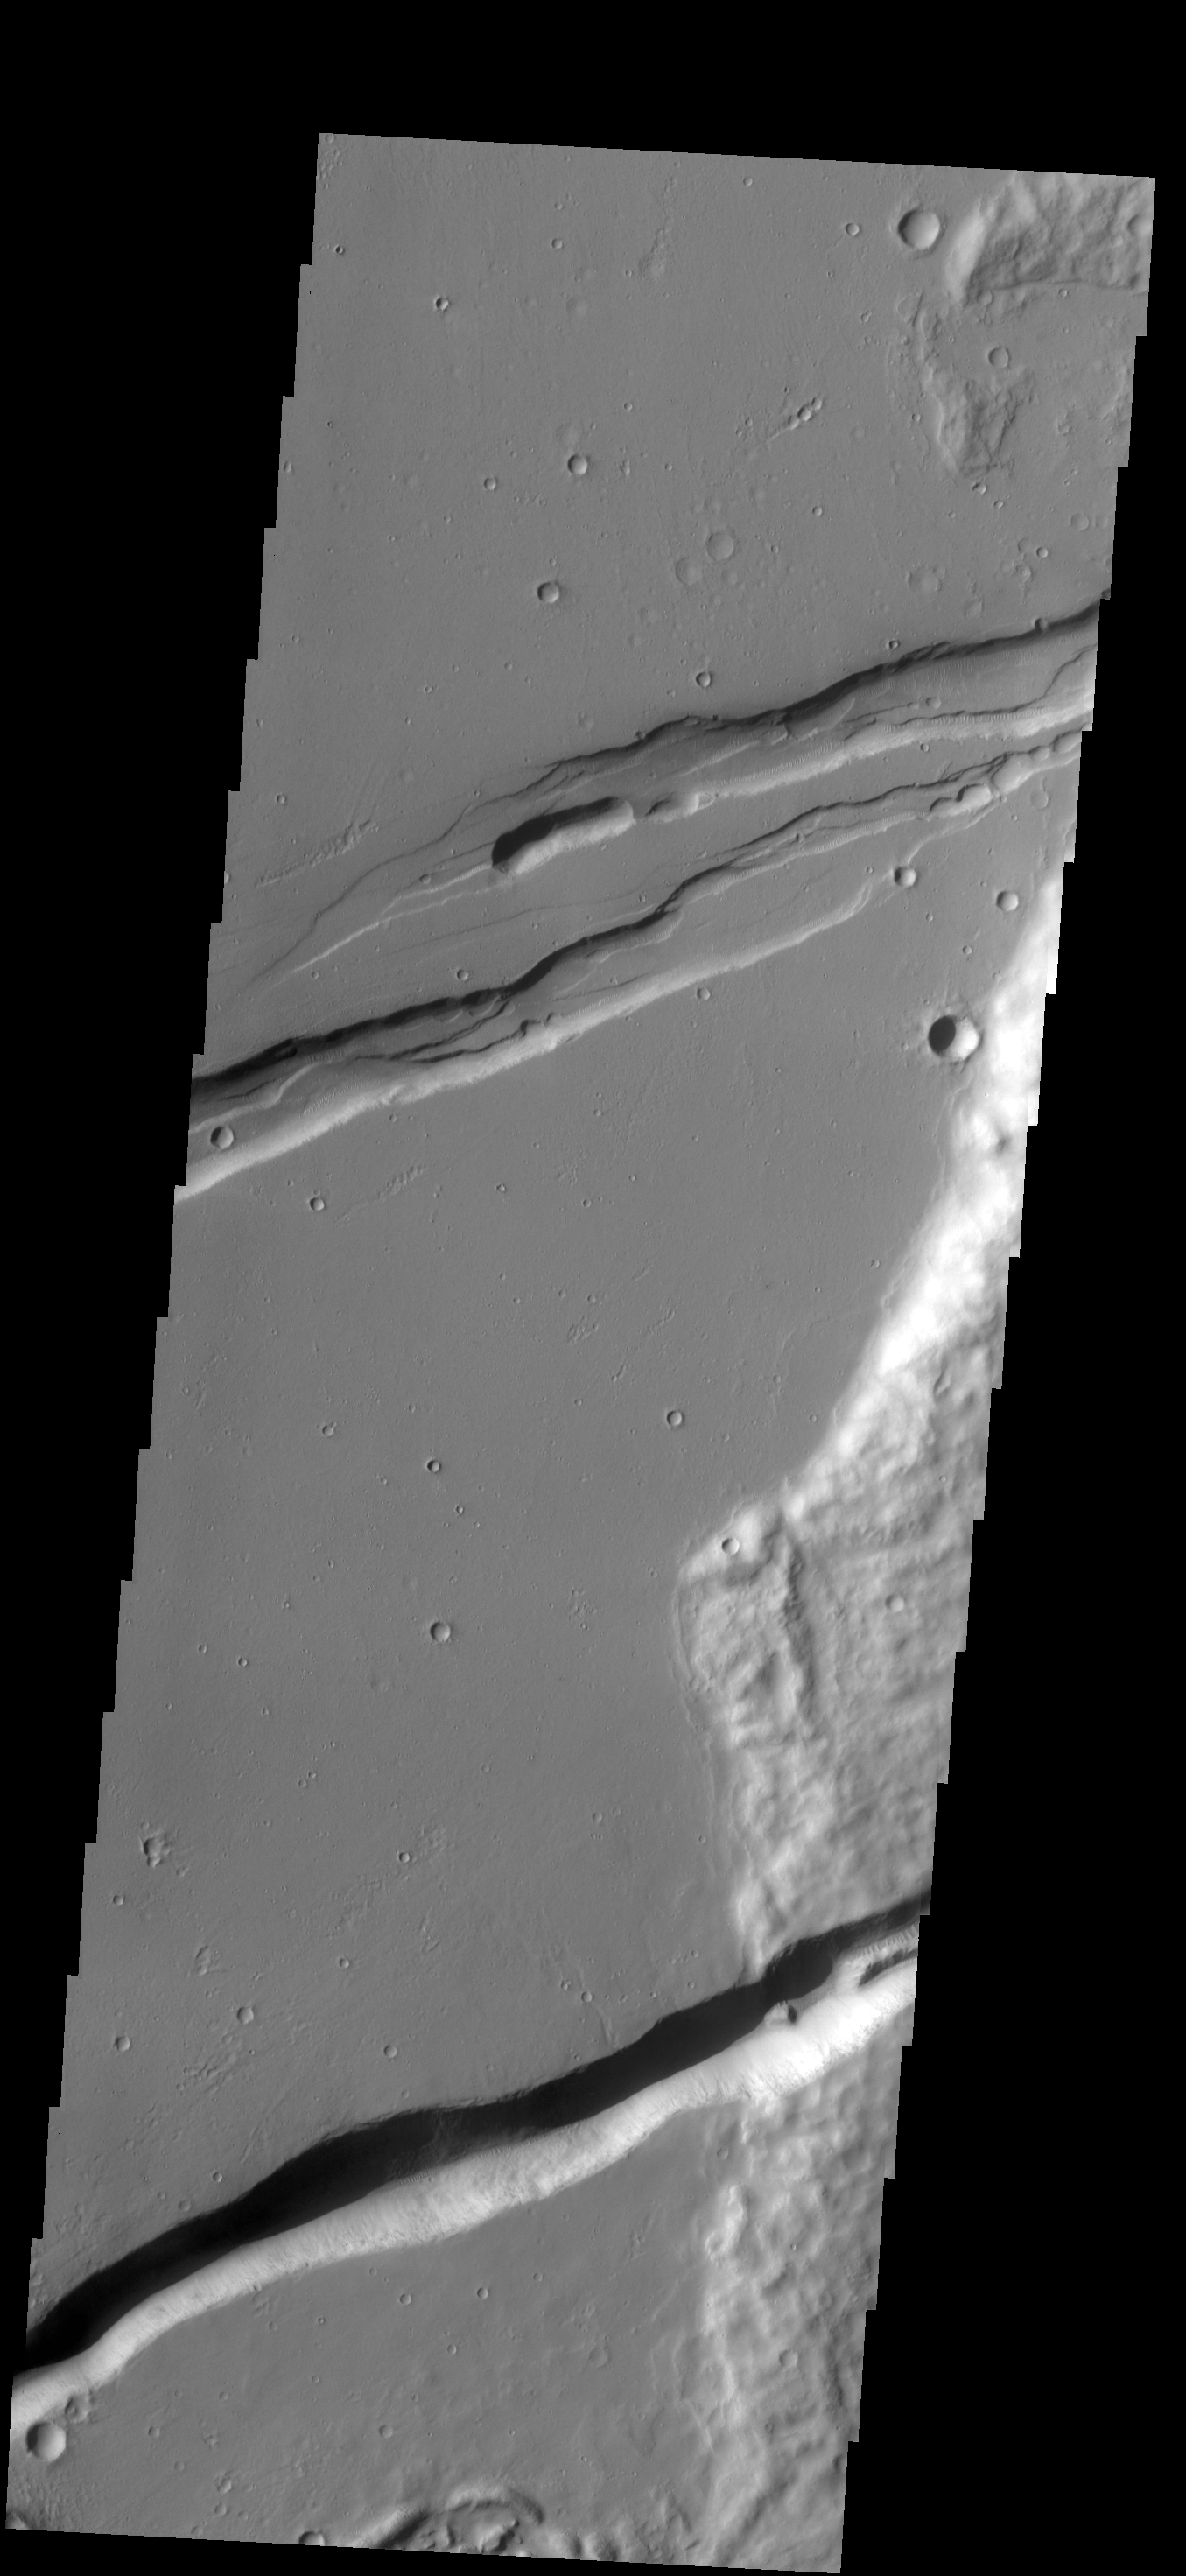

Memnonia Fossae

The linear depressions in this VIS image are part of Memnonia Foassae.

Credit: NASA/JPL-Caltech/ASU